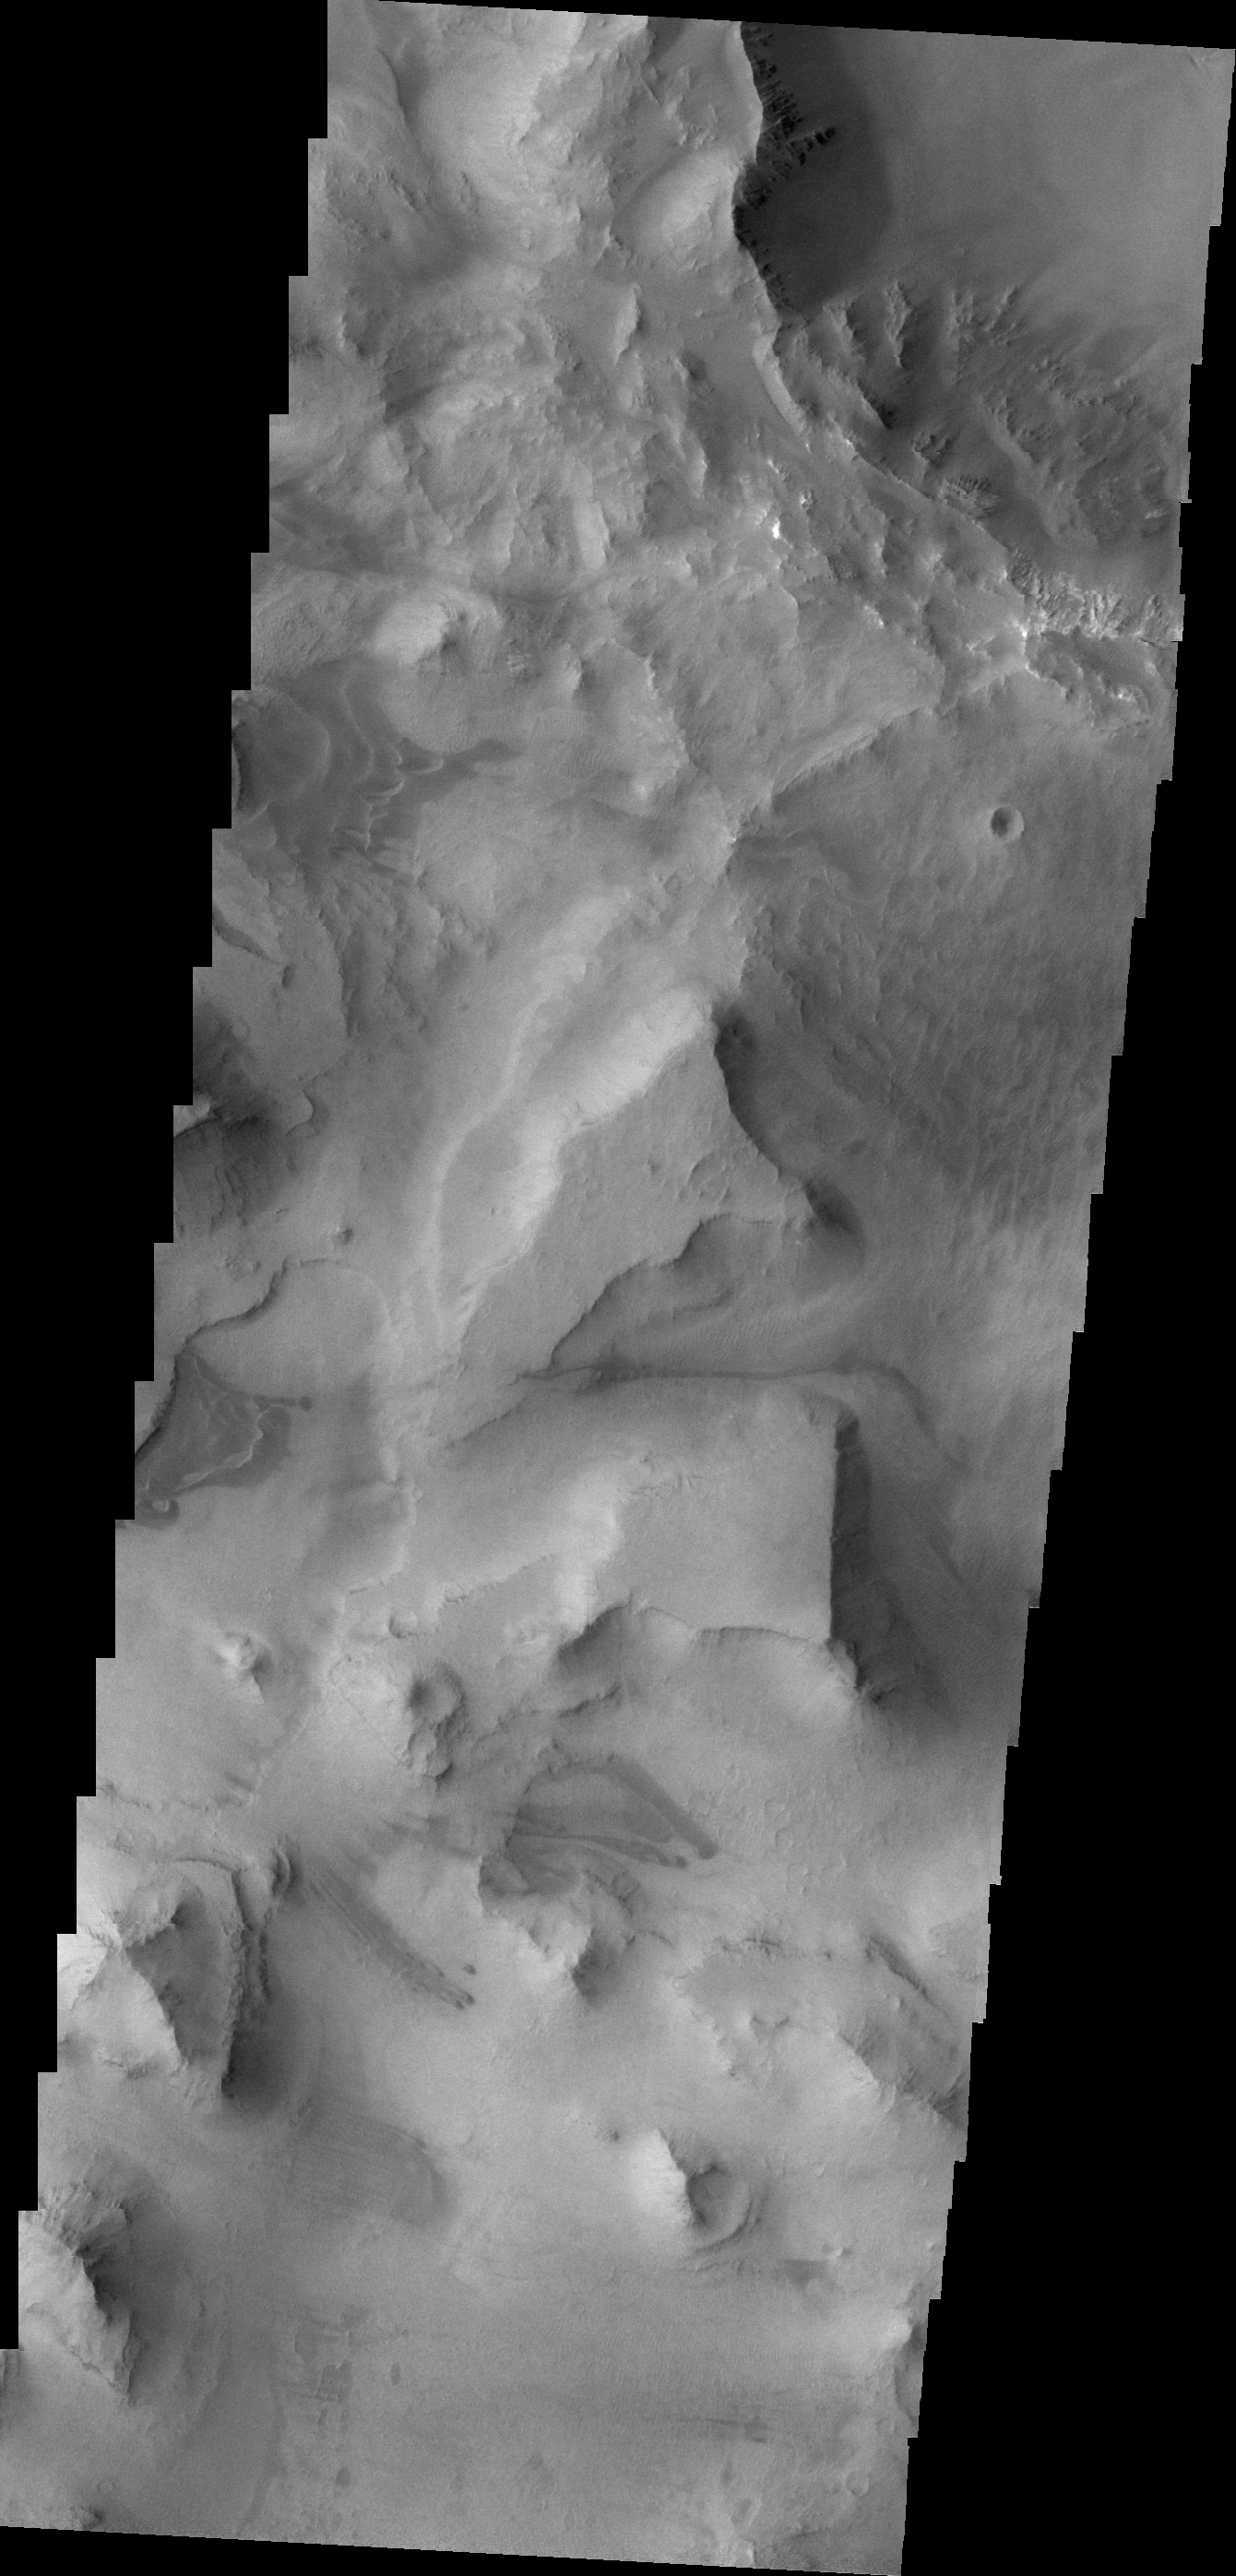

Mesas of Capri Chasma

Today’s VIS image shows the mesas and mountain tops of Capri Chasma.

Credit: NASA/JPL/ASU